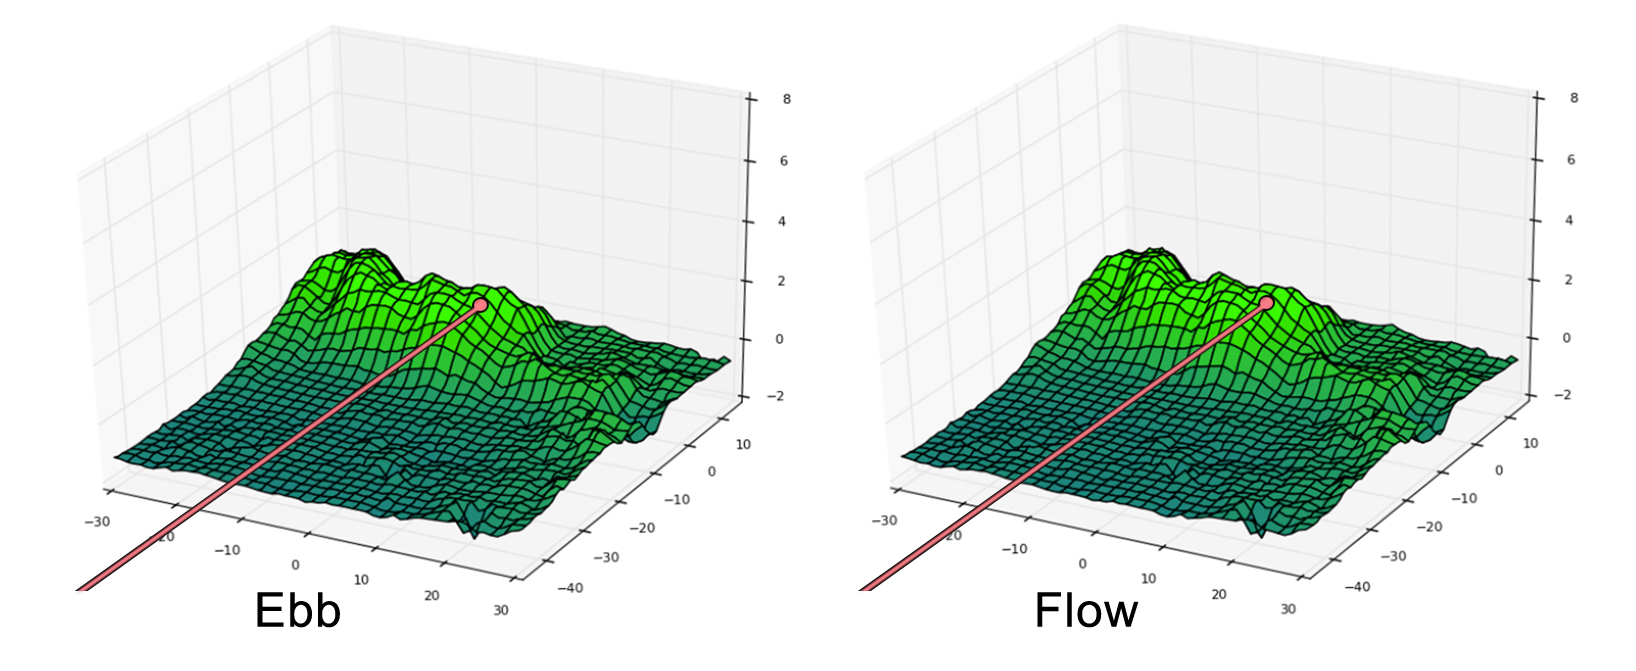

Ebb and Flow’s Final Moments

These side-by-side, 3-D comparisons depict the unnamed lunar mountain targeted by the NASA’s Gravity Recovery and Interior Laboratory (GRAIL) mission for controlled impact of the Ebb and Flow spacecraft. They also include the ground tracks the spacecraft are expected to follow into the lunar terrain. These graphics were generated using data from the Lunar Orbiter Laser Altimeter instrument aboard NASA’s Lunar Reconnaissance Orbiter spacecraft.

On the left is the mountain with the ground track and mission termination point for the Ebb spacecraft. On the right is the mountain, ground track and mission termination point for the Flow spacecraft.

NASA’s Jet Propulsion Laboratory in Pasadena, Calif., manages the GRAIL mission for NASA’s Science Mission Directorate in Washington. The Massachusetts Institute of Technology, Cambridge, is home to the mission’s principal investigator, Maria Zuber. GRAIL is part of the Discovery Program managed at NASA’s Marshall Space Flight Center in Huntsville, Ala. Lockheed Martin Space Systems in Denver built the spacecraft. The California Institute of Technology in Pasadena manages JPL for NASA.

Credit: NASA/JPL-Caltech/MIT/GSFC